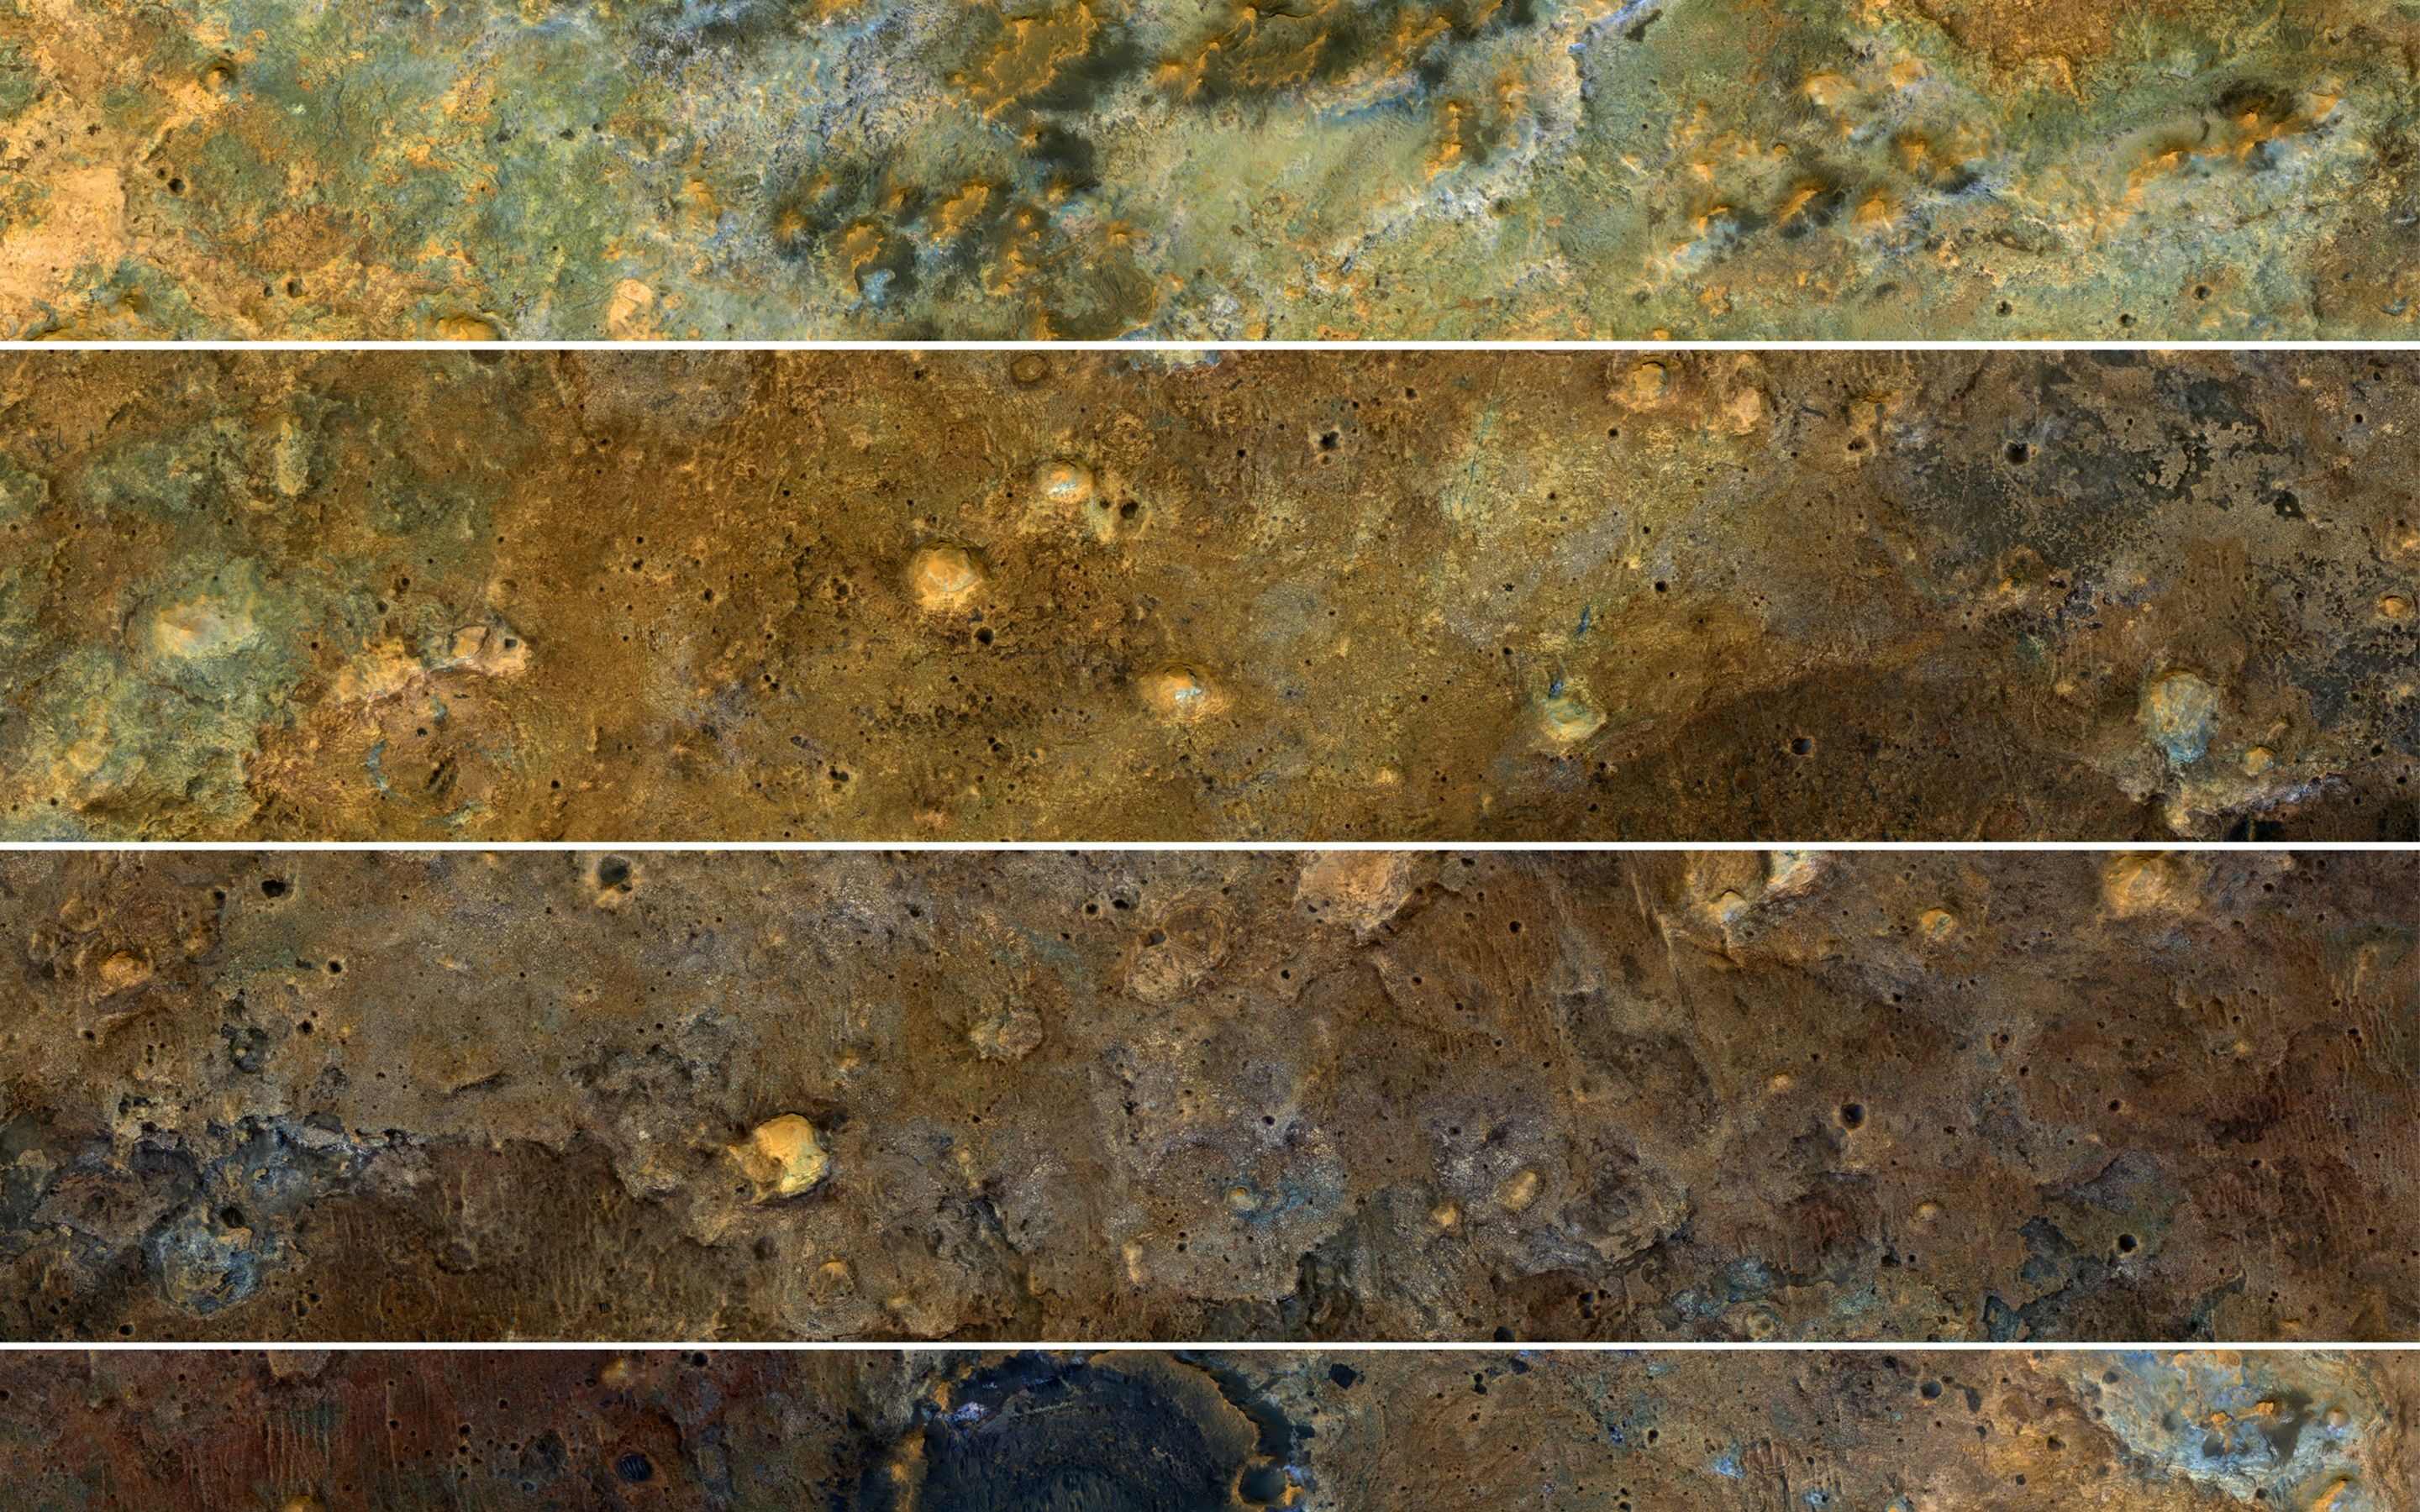

A View of the Painted Desert Near Mawrth Vallis

The clay-rich terrain surrounding Mawrth Vallis is one of the most scenic regions of Mars, a future interplanetary park, as seen by NASA’s Mars Reconnaissance Orbiter. Here, we cut a long, oblique view into strips to see the full color coverage in more compact form.

The origin of these altered layers is the subject of continued debates, perhaps to be resolved by a future rover on the surface. We do know that these layers are very ancient, dating back to a time when the environment of Mars was wetter and more habitable, if there were any inhabitants.

The map is projected here at a scale of 25 centimeters (9.8 inches) per pixel. [The original image scale is 32.3 centimeters (12.7 inches) per pixel (with 1 x 1 binning); objects on the order of 97 centimeters (38.1 inches) across are resolved.] North is up.

This is a stereo pair with PSP_008245_2045.

The University of Arizona, Tucson, operates HiRISE, which was built by Ball Aerospace & Technologies Corp., Boulder, Colo. NASA’s Jet Propulsion Laboratory, a division of Caltech in Pasadena, California, manages the Mars Reconnaissance Orbiter Project for NASA’s Science Mission Directorate, Washington.

Credit: NASA/JPL-Caltech/Univ. of Arizona